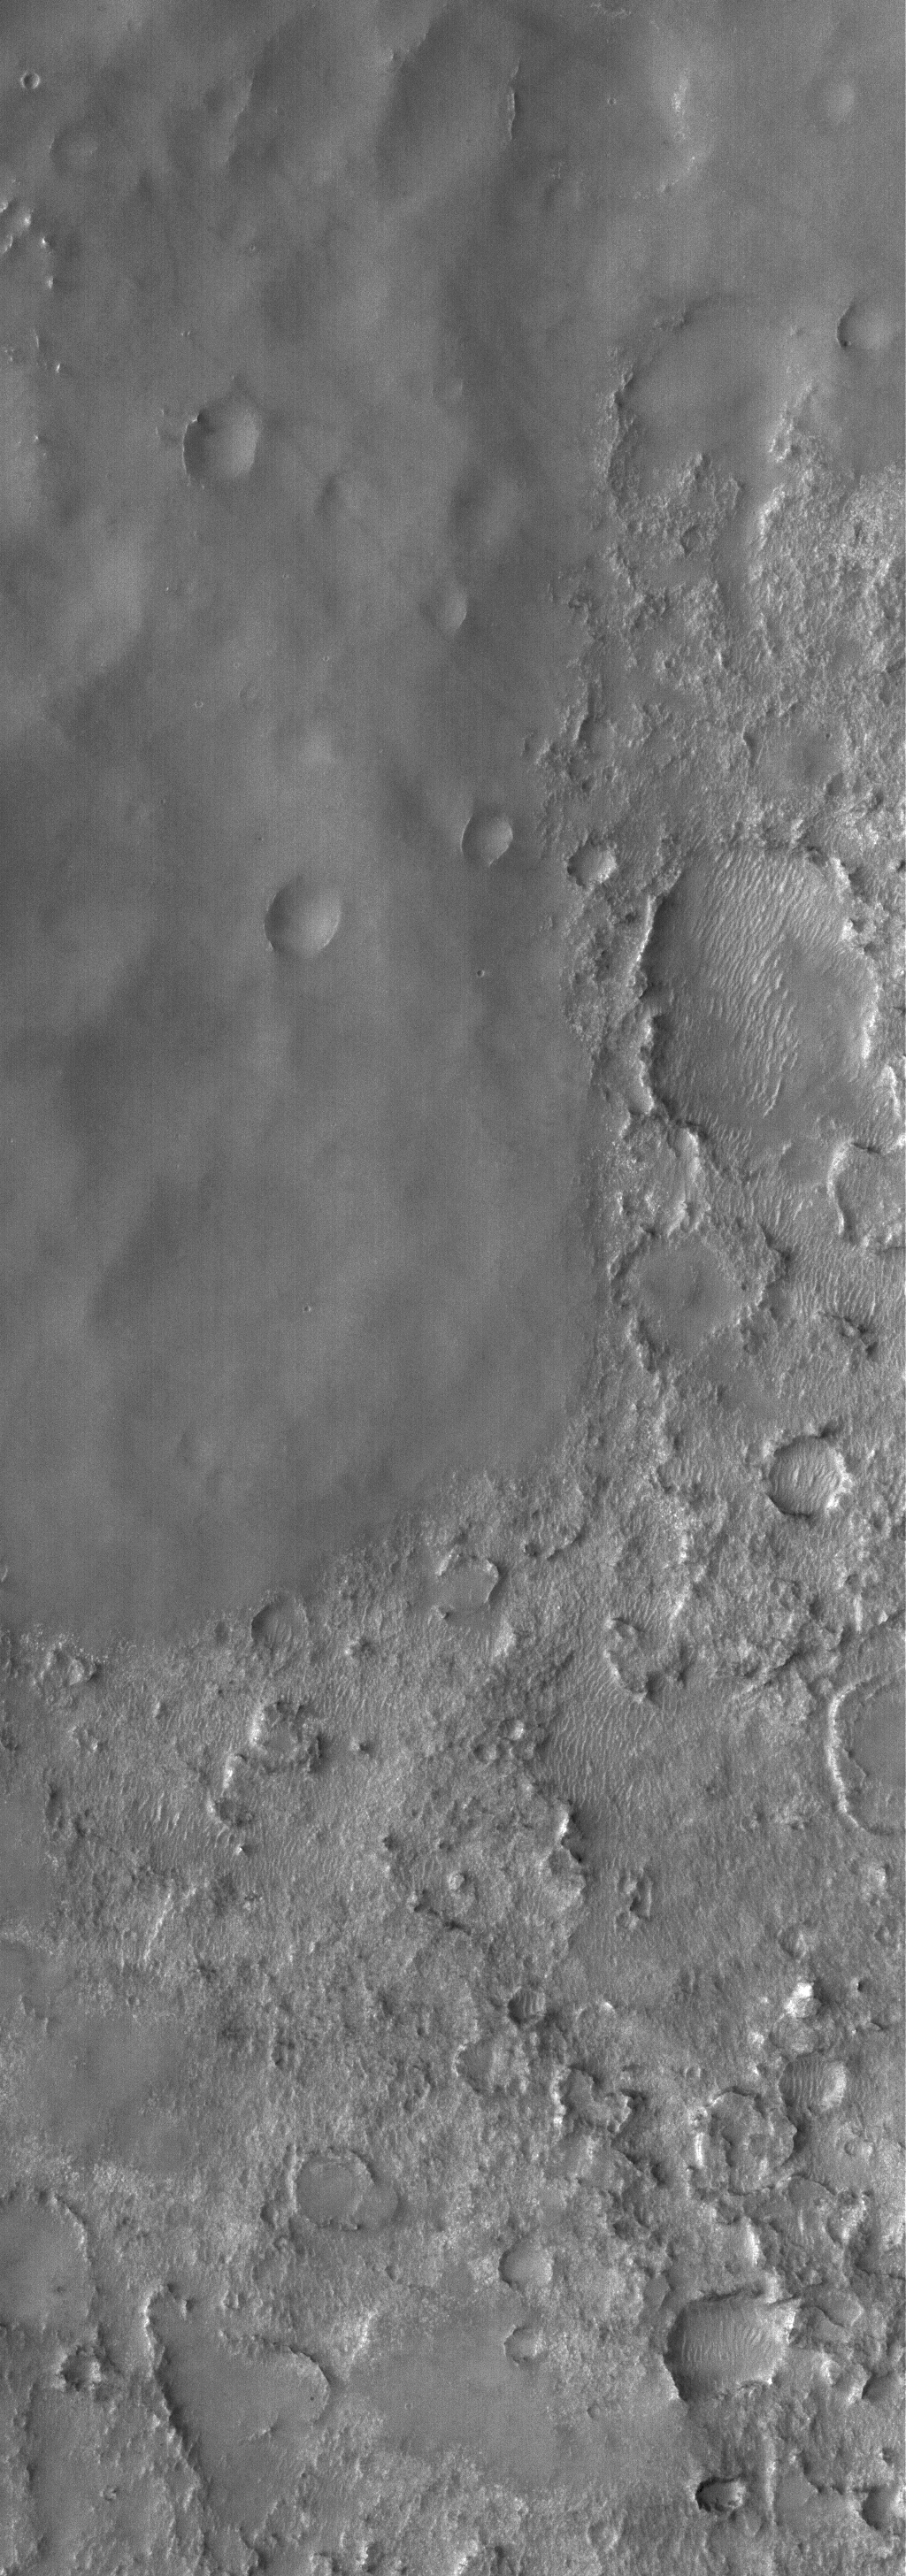

Martian Blanket

19 April 2006
This Mars Global Surveyor (MGS) Mars Orbiter Camera (MOC) image shows a contact between terrain which is completely mantled by a smooth-surfaced material — perhaps dust — and a rugged, cratered surface that is only partially dust-covered in the Noachis Terra region of Mars. The smooth-surfaced material likely once covered this entire scene, but has been slowly eroded away to reveal the underlying, older surface.

Location near: 27.8°S, 338.8°W
Image width: ~3 km (~1.9 mi)
Illumination from: upper left
Season: Southern Summer

Credit: NASA/JPL/Malin Space Science Systems